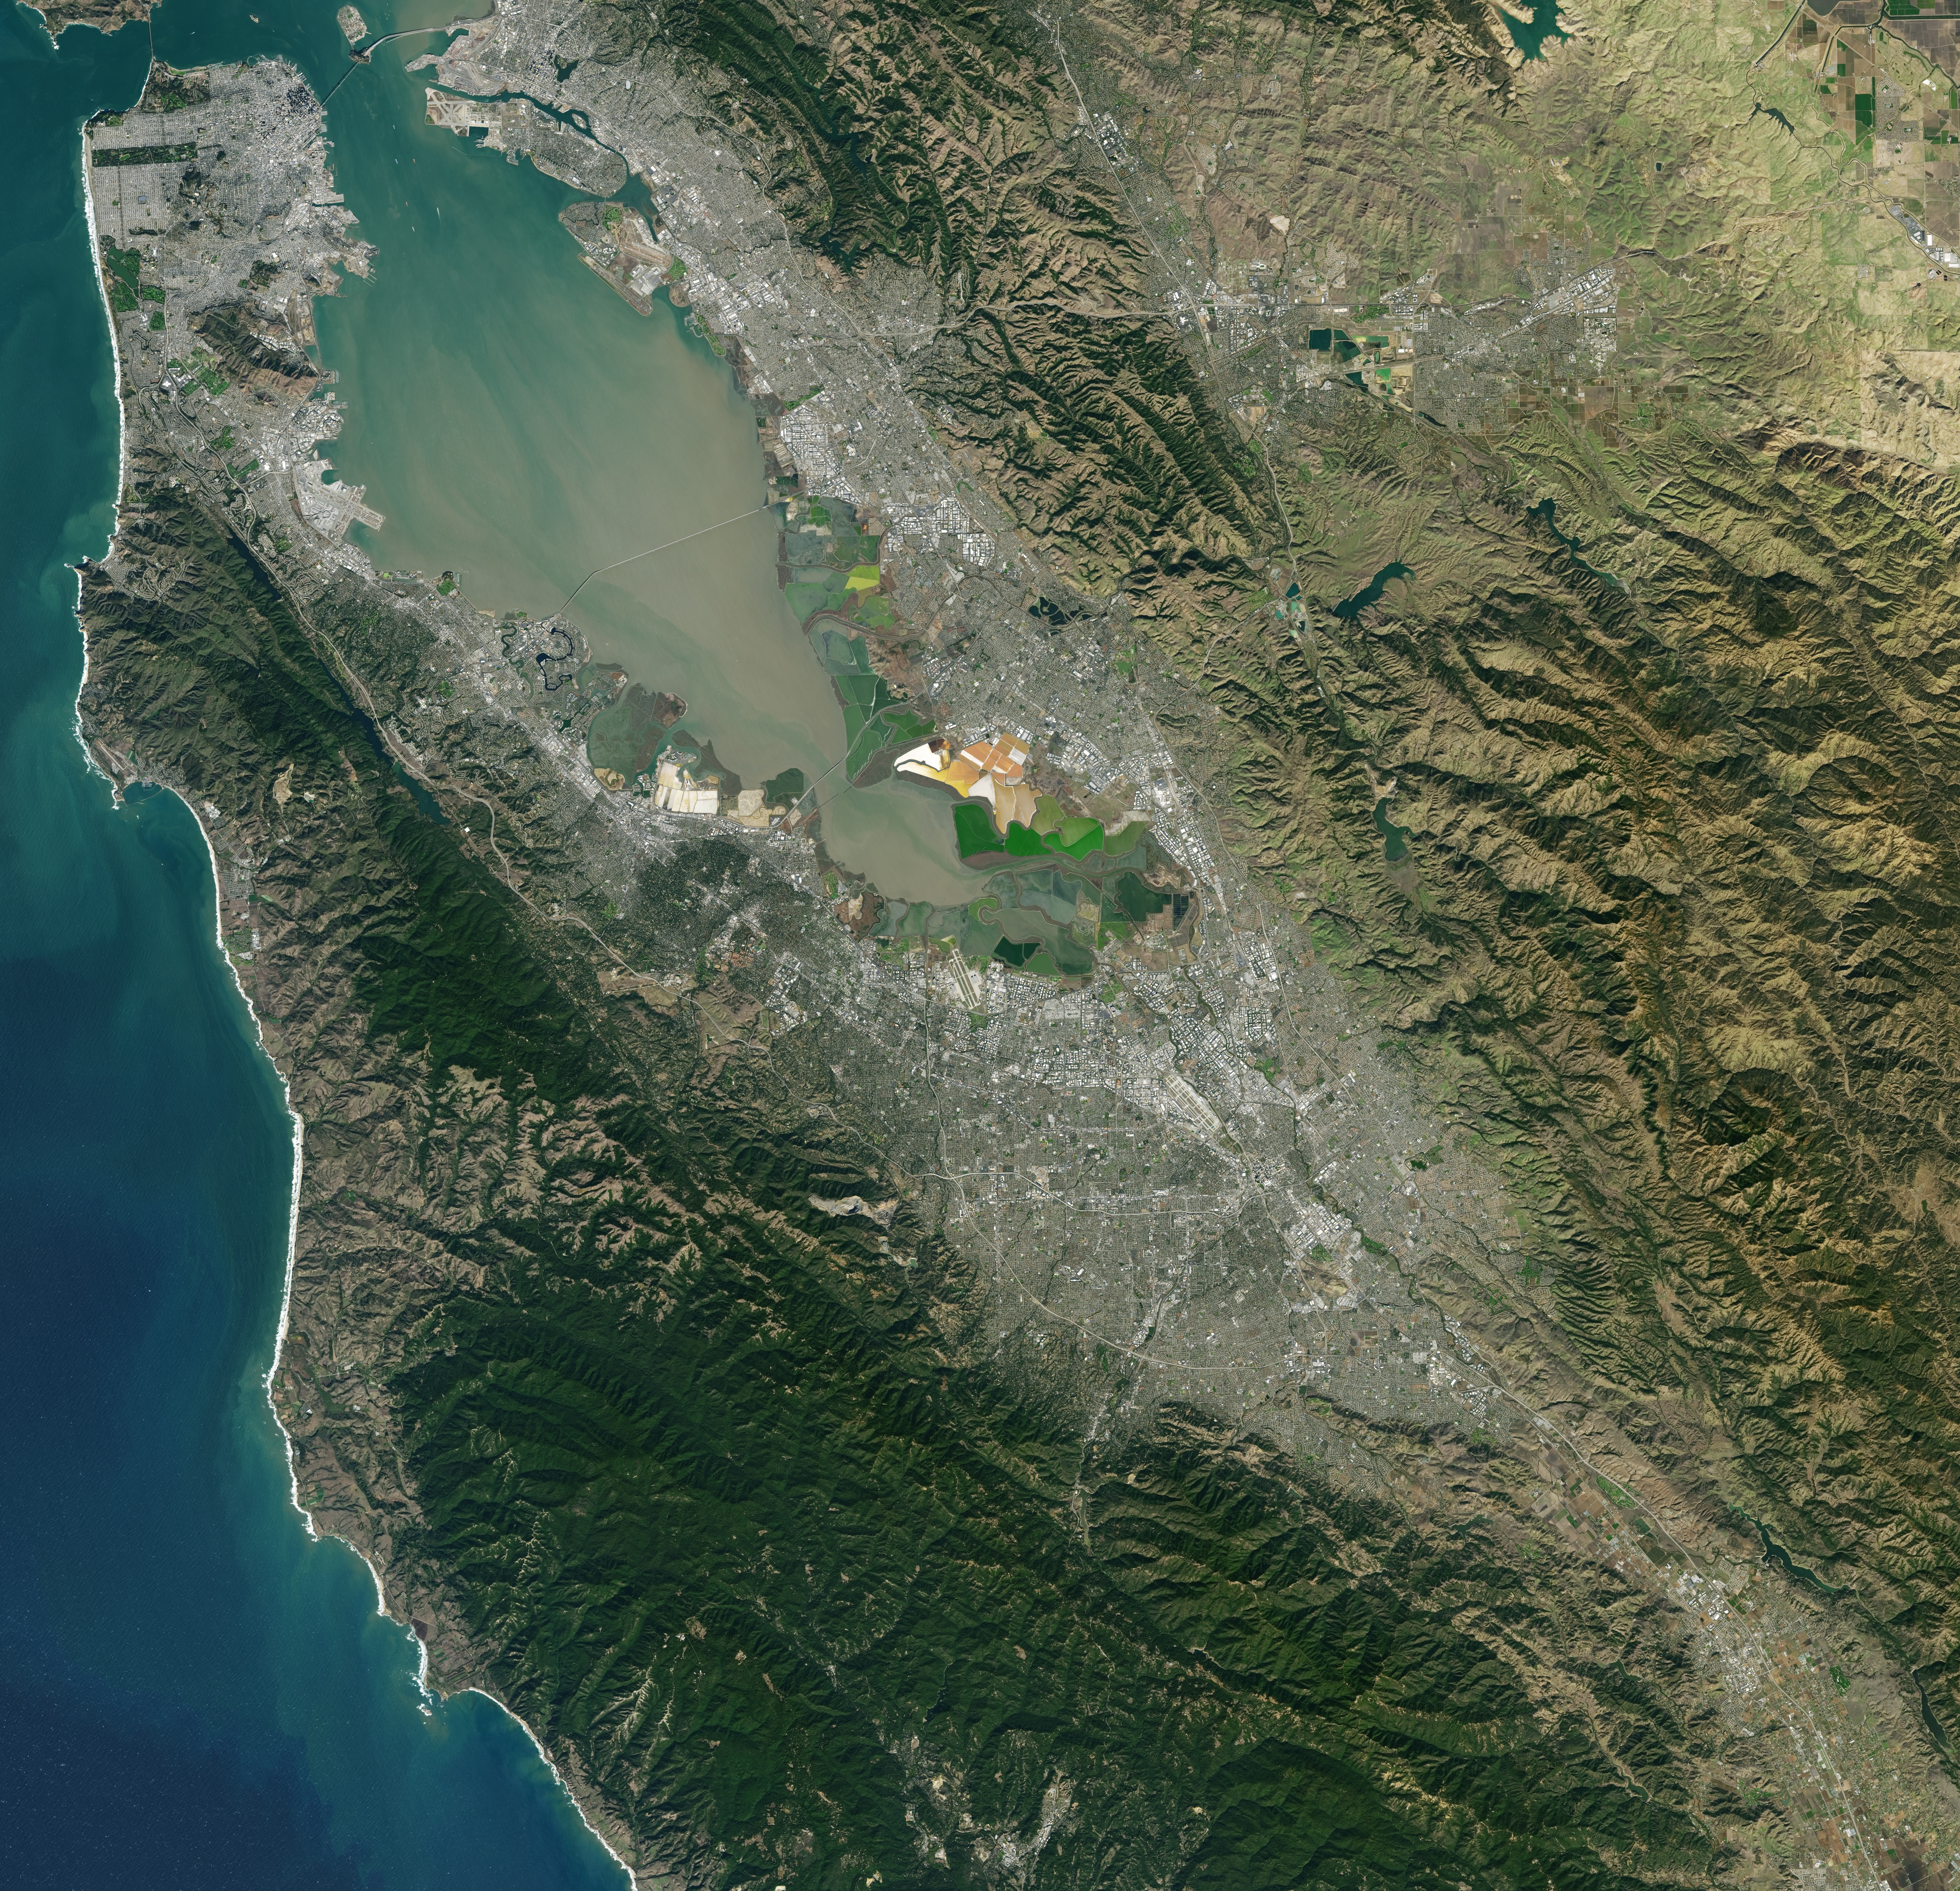

NASA Satellite Captures Super Bowl Cities - Santa Clara, CA

Landsat 7 image of the Santa Clara area acquired Nov 16, 2015. Landsat 7 is a U.S. satellite used to acquire remotely sensed images of the Earth's land surface and surrounding coastal regions. It is maintained by the Landsat 7 Project Science Office at the NASA Goddard Space Flight Center in Greenbelt, MD...Landsat satellites have been acquiring images of the Earth’s land surface since 1972. Currently there are more than 2 million Landsat images in the National Satellite Land Remote Sensing Data Archive.

Credit: NASA/GSFC/Landsat 7